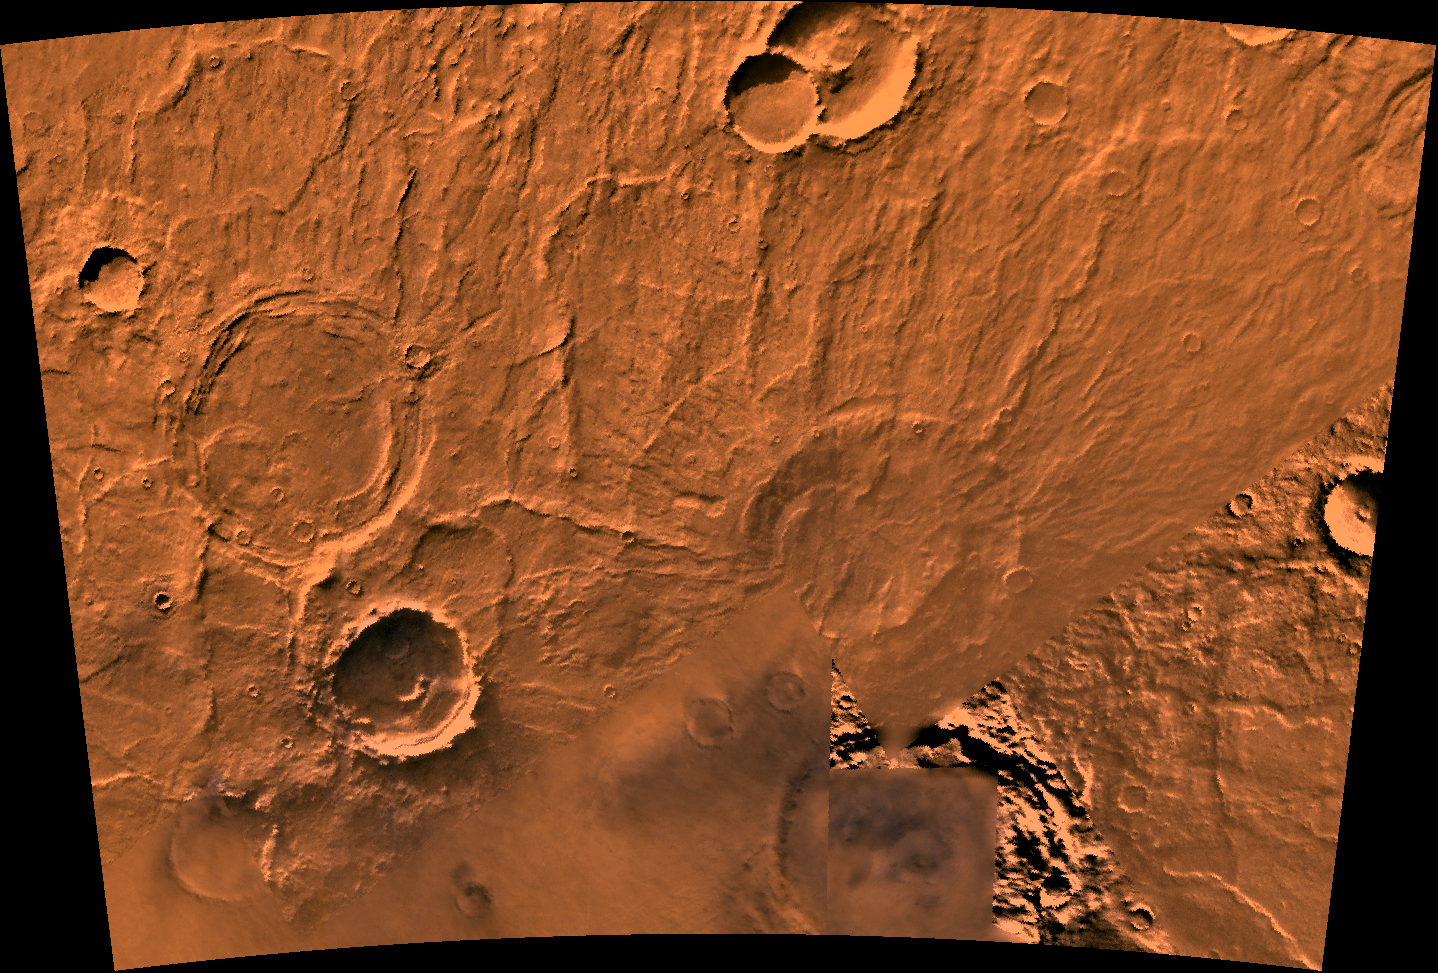

Amphitrites Patera

A color image of the Amphitrites Patera region of Mars; north toward top. The scene shows several indistinct ring structures and radial ridges of an old volcano named Amphitrites Patera. A patera (Latin for shallow dish or saucer) is a volcano of broad areal extent with little vertical relief.

This image is a composite of Viking medium-resolution images in black and white and low-resolution images in color. The image extends from latitude 55 degrees S. to 62 degrees S. and from longitude 292 degrees to 311 degrees; Lambert projection.

Amphitrites Patera is a 138-km-diameter feature on the south rim of Hellas impact basin and is one of many indistinct ring structures in the area. The location of the paterae in this area of Hellas indicates that their source magma may have been influenced by the transition fractures of the basin. The radial ridges of Amphitrites extend for about 400 km north into the Hellas basin.

Credit: NASA/JPL/USGS